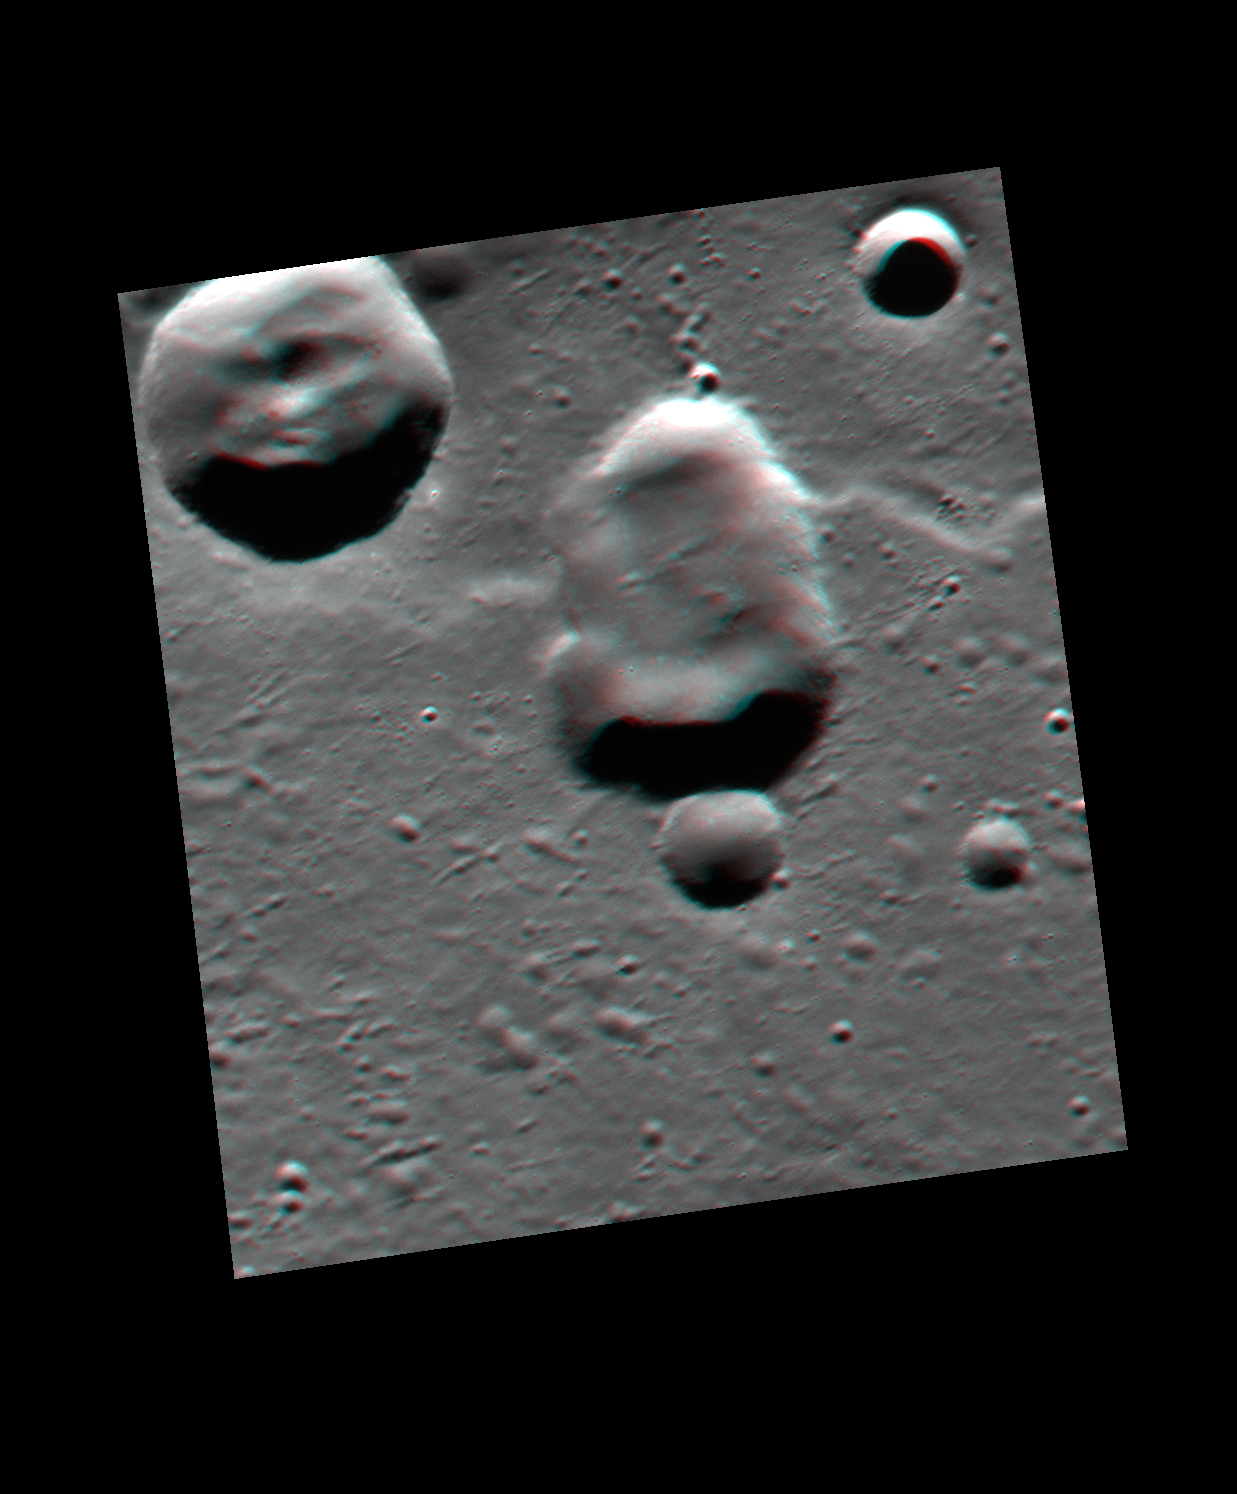

And in 3-D!

Like yesterday’s image, and the one from last week, today’s image features the same potential volcanic vent. However, today’s image is actually a combination of two additional images that were taken by the spacecraft 255 seconds apart. During that time of just over 4 minutes, the spacecraft had moved enough to provide slightly different viewing angles of the same surface, enabling this 3D representation to be made. Find a pair of red-cyan glasses to view the 3D image, and the image has been rotated such that north is to the left to enhance the 3D effect.

This image was acquired as a targeted set of stereo images. Targeted stereo observations are acquired at resolutions much higher than that of the 200-meter/pixel stereo base map. These targets acquired with the NAC enable the detailed topography of Mercury’s surface to be determined for a local area of interest.

Date acquired: July 02, 2013
Image Mission Elapsed Time (MET): 15108910, 15109165
Image ID: 4368031, 4368047
Instrument: Narrow Angle Camera (NAC) of the Mercury Dual Imaging System (MDIS)
Center Latitude: 24.28°
Center Longitude: 148.3° E
Resolution: 44 meters/pixel
Scale: This image is 40 km (25 miles) across
Incidence Angle: 72.2°
Emission Angle: 26.1°, 32.9°
Phase Angle: 98.2°, 96.3°

The MESSENGER spacecraft is the first ever to orbit the planet Mercury, and the spacecraft’s seven scientific instruments and radio science investigation are unraveling the history and evolution of the Solar System’s innermost planet. MESSENGER acquired over 150,000 images and extensive other data sets. MESSENGER is capable of continuing orbital operations until early 2015.

For information regarding the use of images, see the MESSENGER image use policy.

Credit: NASA/Johns Hopkins University Applied Physics Laboratory/Carnegie Institution of Washington